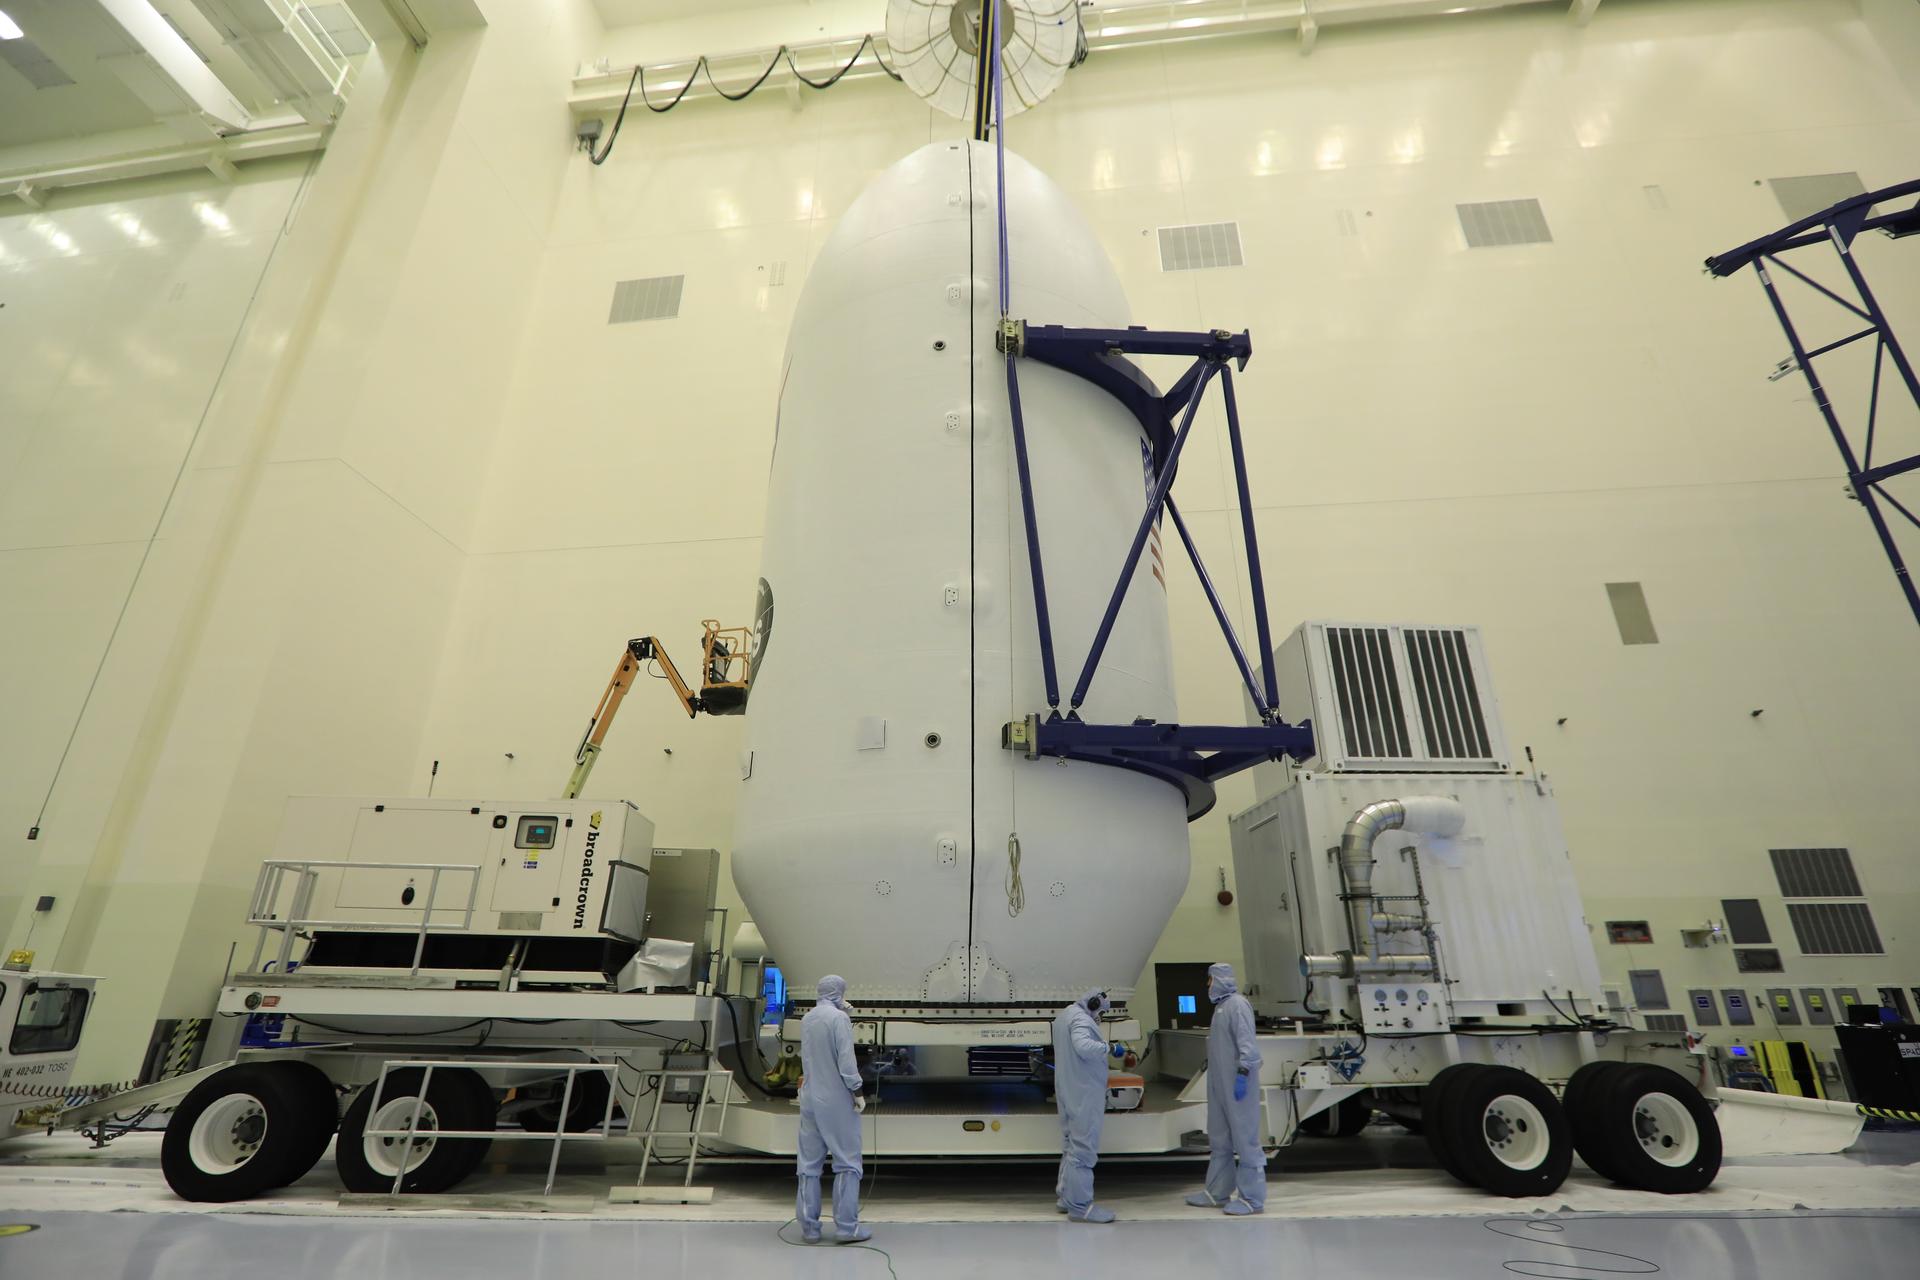

SpaceX TESS Payload Lift to Trailer; Prep for Transport to LC 40

Inside the Payload Hazardous Servicing Facility at NASA's Kennedy Space Center in Florida, the SpaceX payload fairing containing the agency's Transiting Exoplanet Survey Satellite (TESS) is secured onto a transporter. The fairing will be moved to Space Launch Complex 40 at Cape Canaveral Air Force Station. TESS is scheduled to launch on the SpaceX Falcon 9 rocket at 6:32 p.m. EDT on April 16. The satellite is the next step in NASA's search for planets outside our solar system, known as exoplanets. TESS is a NASA Astrophysics Explorer mission led and operated by MIT in Cambridge, Massachusetts, and managed by NASA’s Goddard Space Flight Center in Greenbelt, Maryland. Dr. George Ricker of MIT’s Kavli Institute for Astrophysics and Space Research serves as principal investigator for the mission. Additional partners include Orbital ATK, NASA’s Ames Research Center, the Harvard-Smithsonian Center for Astrophysics and the Space Telescope Science Institute. More than a dozen universities, research institutes and observatories worldwide are participants in the mission. NASA’s Launch Services Program is responsible for launch management.

Credit: NASA/Kim Shiflett